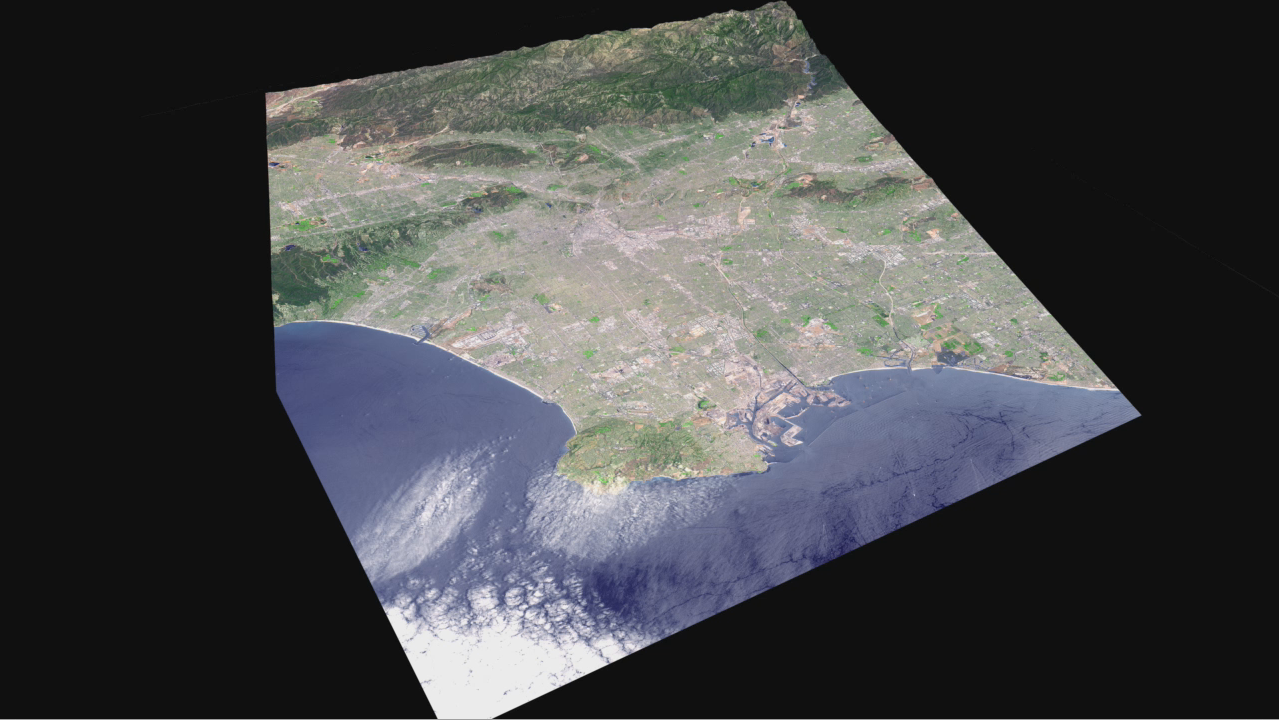

Cruising Over Los Angeles

Data from the ASTER instrument on NASA’s Terra satellite provides views of the L.A. Basin, including Dodger Stadium, the L.A.X. airport and JPL.

With its 14 spectral bands from the visible to the thermal infrared wavelength region and its high spatial resolution of 15 to 90 meters (about 50 to 300 feet), ASTER images Earth to map and monitor the changing surface of our planet. ASTER is one of five Earth-observing instruments launched December 18, 1999, on NASA’s Terra satellite. The instrument was built by Japan’s Ministry of Economy, Trade and Industry. A joint U.S./Japan science team is responsible for validation and calibration of the instrument and the data products.

The broad spectral coverage and high spectral resolution of ASTER provides scientists in numerous disciplines with critical information for surface mapping and monitoring of dynamic conditions and temporal change. Example applications are: monitoring glacial advances and retreats; monitoring potentially active volcanoes; identifying crop stress; determining cloud morphology and physical properties; wetlands evaluation; thermal pollution monitoring; coral reef degradation; surface temperature mapping of soils and geology; and measuring surface heat balance.

The U.S. science team is located at NASA’s Jet Propulsion Laboratory, Pasadena, Calif. The Terra mission is part of NASA’s Science Mission Directorate.

Credit: NASA/GSFC/METI/ERSDAC/JAROS, and U.S./Japan ASTER Science Team